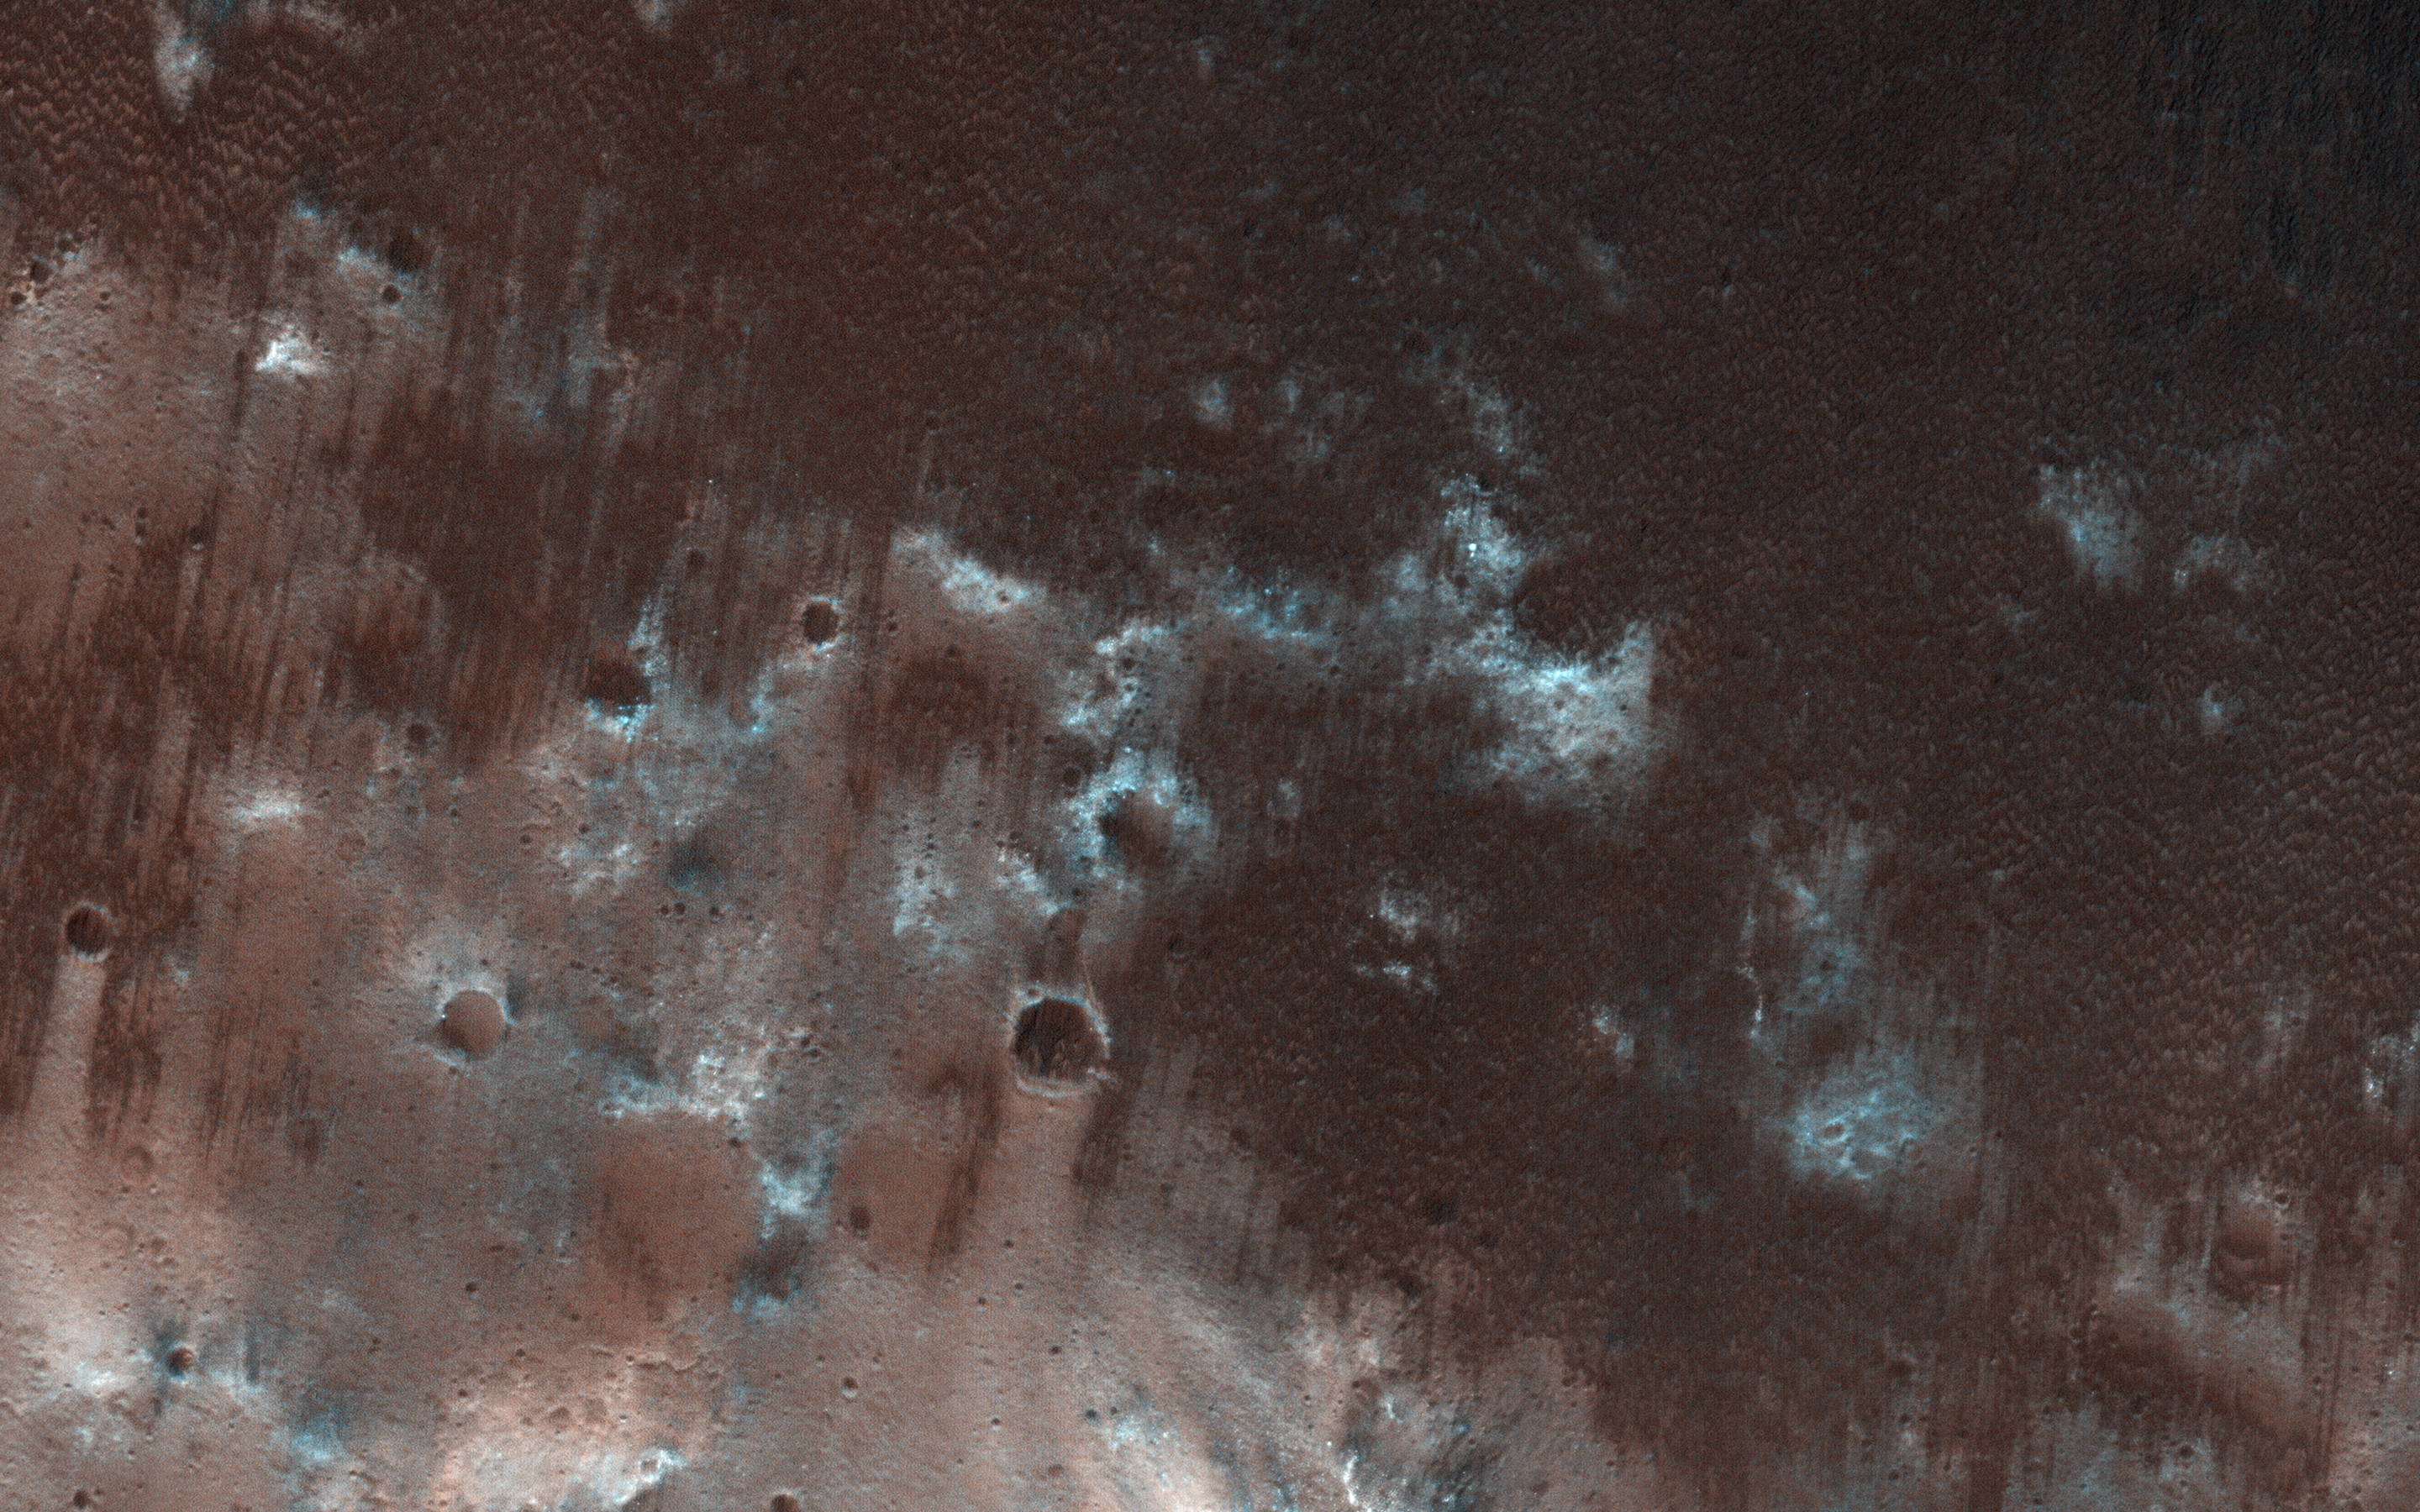

Exploring the Sandy Province of Herschel Crater

This view from NASA’s Mars Reconnaissance Orbiter shows the downwind stretches of a sand sheet in central part of the much larger Herschel Crater. This sandy province began kilometers upwind in a string of barchan sand dunes. As the north-to-south blowing wind weakened downwind, it could no longer fashion the sand into dunes but rather into amorphously-shaped sand sheets.

While perhaps not awe-inspiringly beautiful, sand sheets can tell us about Mars’ current and past environmental conditions as a piece of the puzzle for understanding habitability.

Having dunes upwind of sheets is the opposite situation Earth has, where upwind sand sheets evolve downwind into sand dunes. This mystery is receiving ongoing research to to understand these sandy differences between Earth and Mars.

The map is projected here at a scale of 25 centimeters (9.8 inches) per pixel. [The original image scale is 27.9 centimeters (11 inches) per pixel (with 1 x 1 binning); objects on the order of 84 centimeters (33.1 inches) across are resolved.] North is up.

The University of Arizona, Tucson, operates HiRISE, which was built by Ball Aerospace & Technologies Corp., Boulder, Colo. NASA’s Jet Propulsion Laboratory, a division of Caltech in Pasadena, California, manages the Mars Reconnaissance Orbiter Project for NASA’s Science Mission Directorate, Washington.

Credit: NASA/JPL-Caltech/Univ. of Arizona